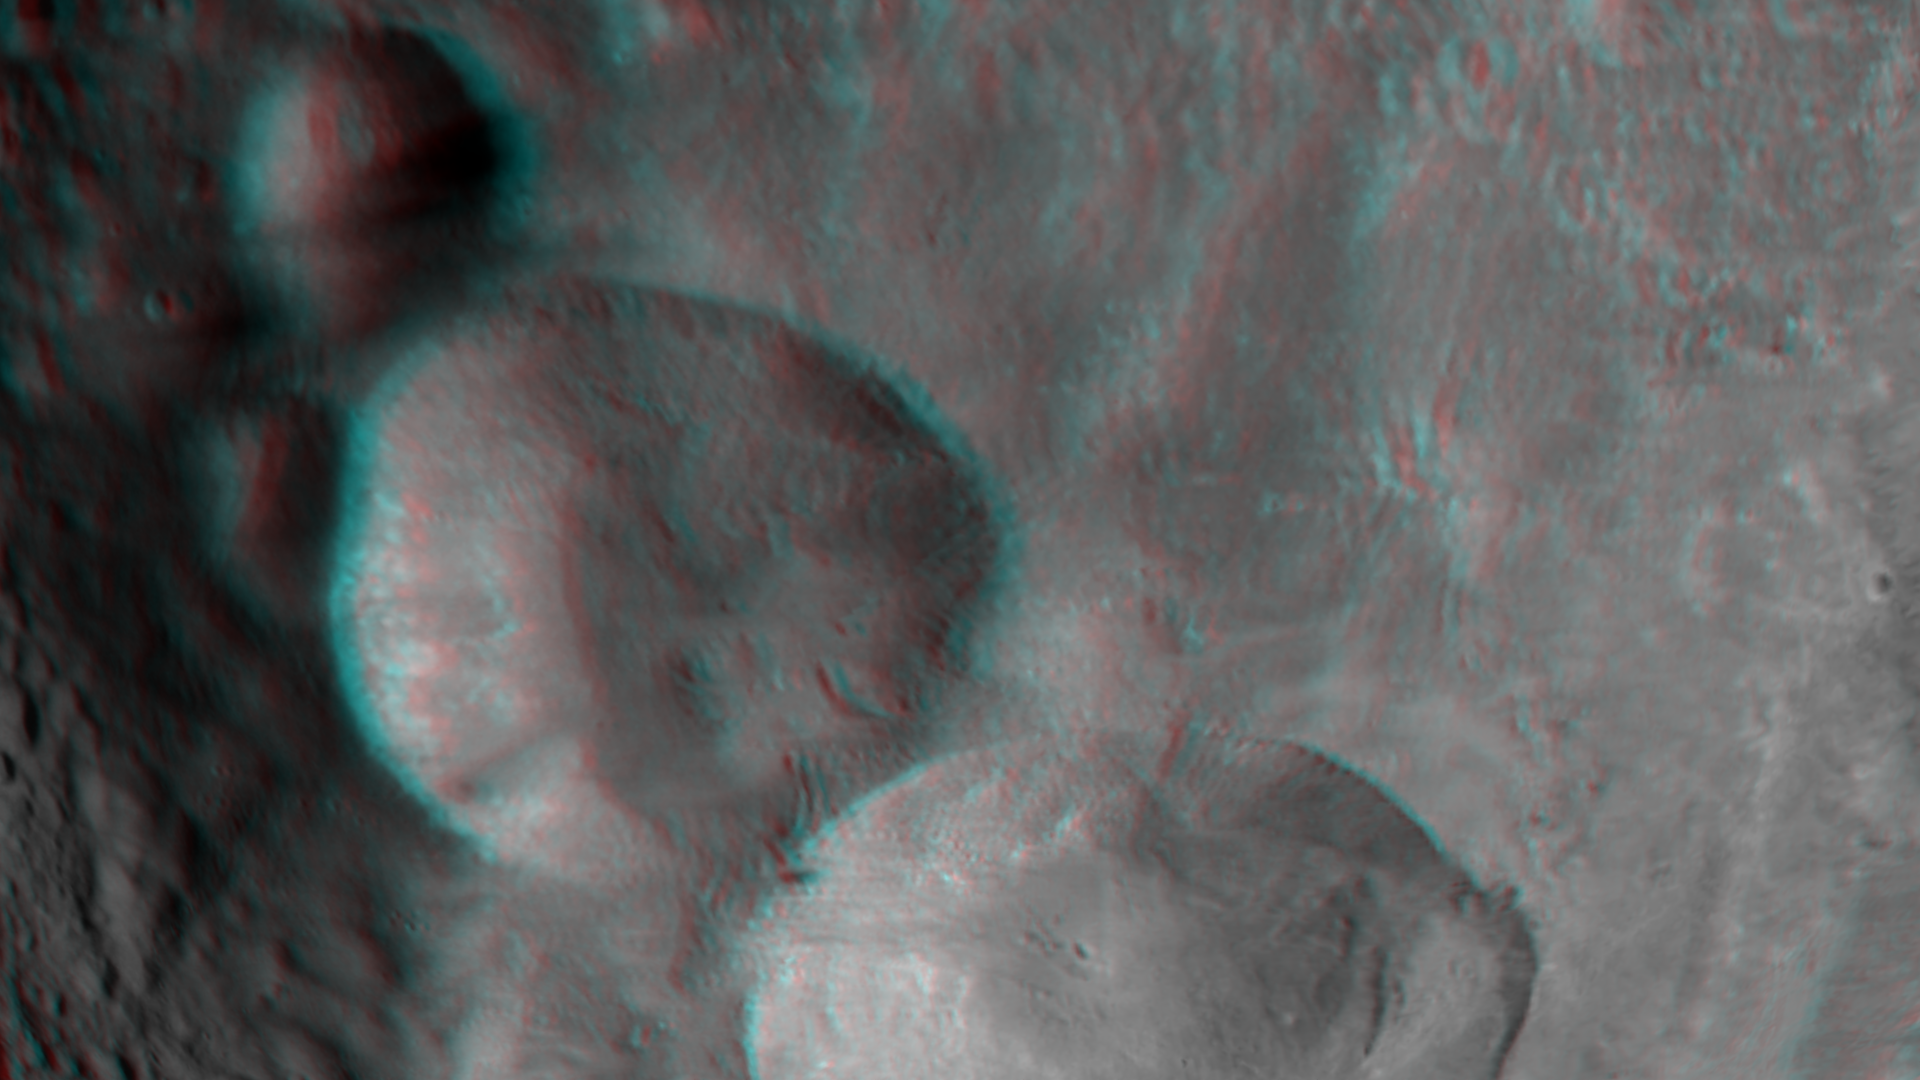

3-D Image of Vesta’s “Snowman” Craters

This 3-D image, called an anaglyph, shows the topography of Vesta’s “Snowman” craters. To create this anaglyph two differently colored images are superimposed with an offset to create depth. When viewed through red-blue glasses, this anaglyph shows a 3-D view of Vesta’s surface. The images used to generate the two differently colored images that make up this anaglyph were obtained during Dawn’s mission in August 2011. At the time the distance from Dawn to Vesta was about 2,700 kilometers (1,700 miles), which results in an image resolution of about 250 meters (820 feet) per pixel. The depth effect or topography differences in this anaglyph were calculated from the shape model of Vesta. North points to the left in this anaglyph. The three “snowman” craters dominate this image: the bottom crater, which is about 63 kilometers (40 miles) in diameter on average, has been named Marcia; the middle crater, which is about 53 kilometers (33 miles) in diameter on average, has been named Calpurnia and the top crater, which is about 24 kilometers (15 miles) in diameter on average, has been named Minucia. It is likely that Marcia and Calpurnia formed from the impact of a binary asteroid and that Minucia formed in a later impact. The region surrounding the three craters is relatively smooth because this is the ejecta blanket of the craters. A number of slumping features are clearly seen in both Marcia and Calpurnia.

The Dawn mission to Vesta and Ceres is managed by NASA’s Jet Propulsion Laboratory, a division of the California Institute of Technology in Pasadena, for NASA’s Science Mission Directorate, Washington. UCLA is responsible for overall Dawn mission science. The Dawn framing cameras have been developed and built under the leadership of the Max Planck Institute for Solar System Research, Katlenburg-Lindau, Germany, with significant contributions by DLR German Aerospace Center, Institute of Planetary Research, Berlin, and in coordination with the Institute of Computer and Communication Network Engineering, Braunschweig. The framing camera project is funded by the Max Planck Society, DLR, and NASA/JPL.

Credit: NASA/JPL-Caltech/UCLA/MPS/DLR/IDA